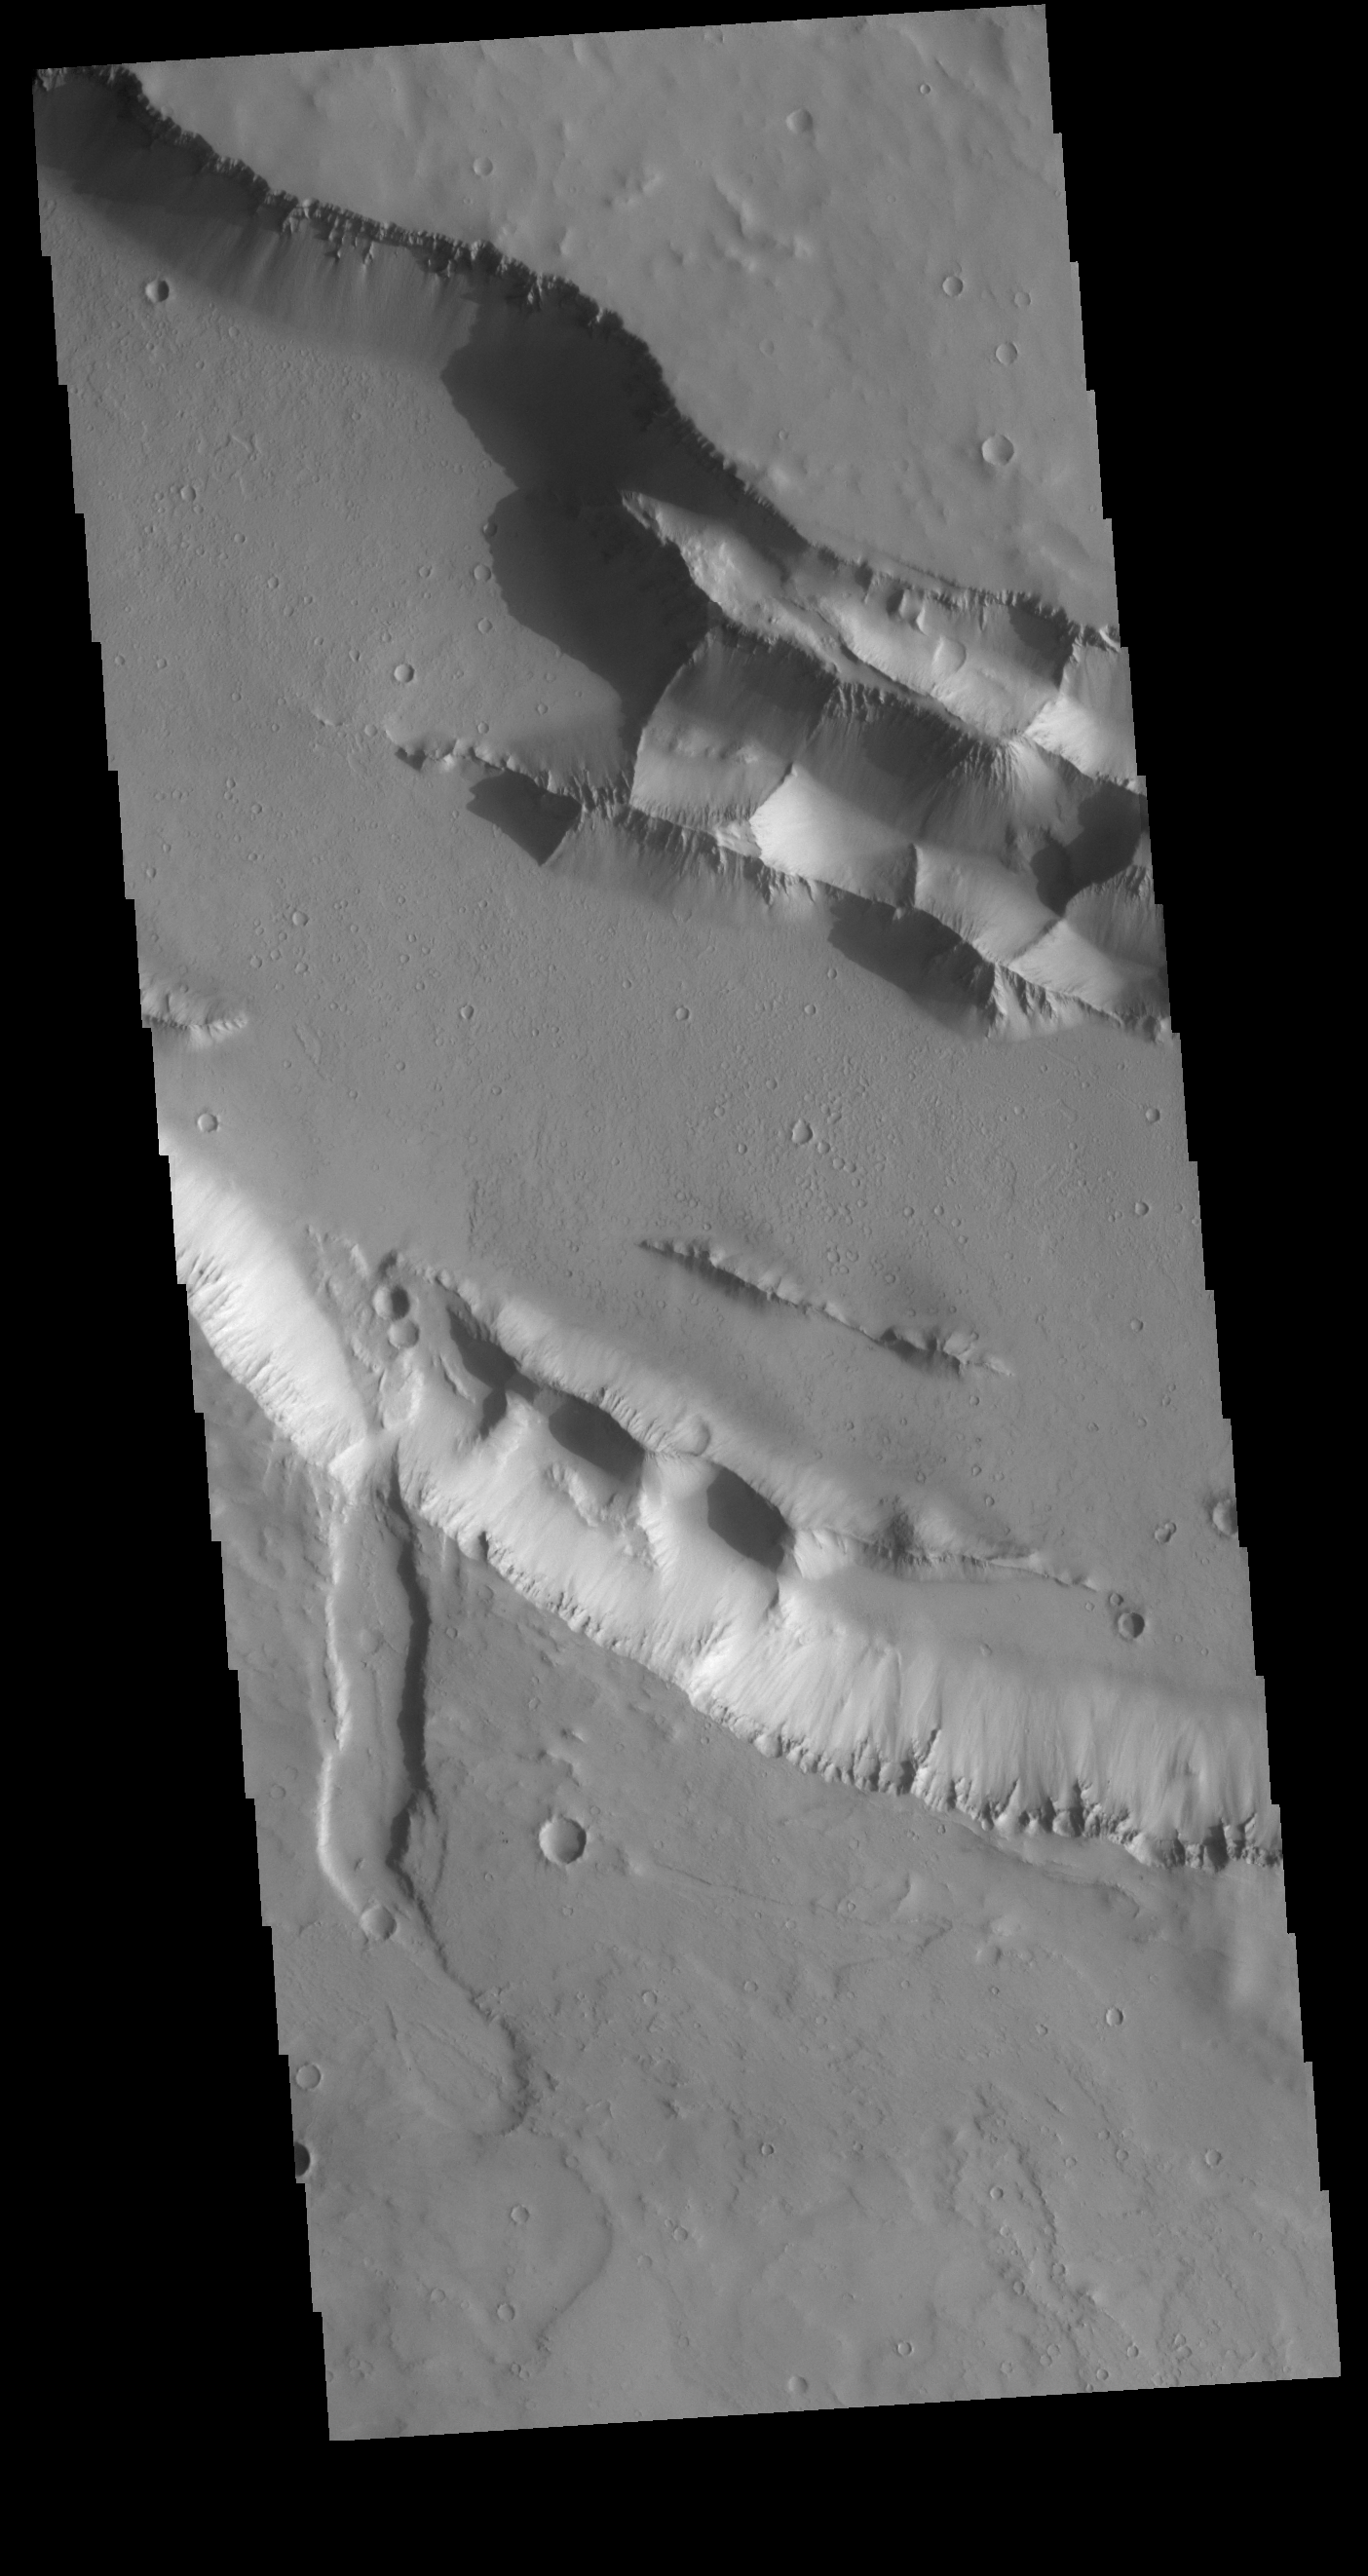

Elysium Fossae

Today’s VIS image shows part of one of the Elysium Fossae on the western flank of the Elysium volcanic complex. The fossae have both a tectonic and volcanic origin. The linear fractures, representing tectonic activity, are aligned southeast to northwest (the top of the image is north). The sinuous nature of the channel is due the flow of a liquid, most likely lava in this case.

Credit: NASA/JPL-Caltech/ASU